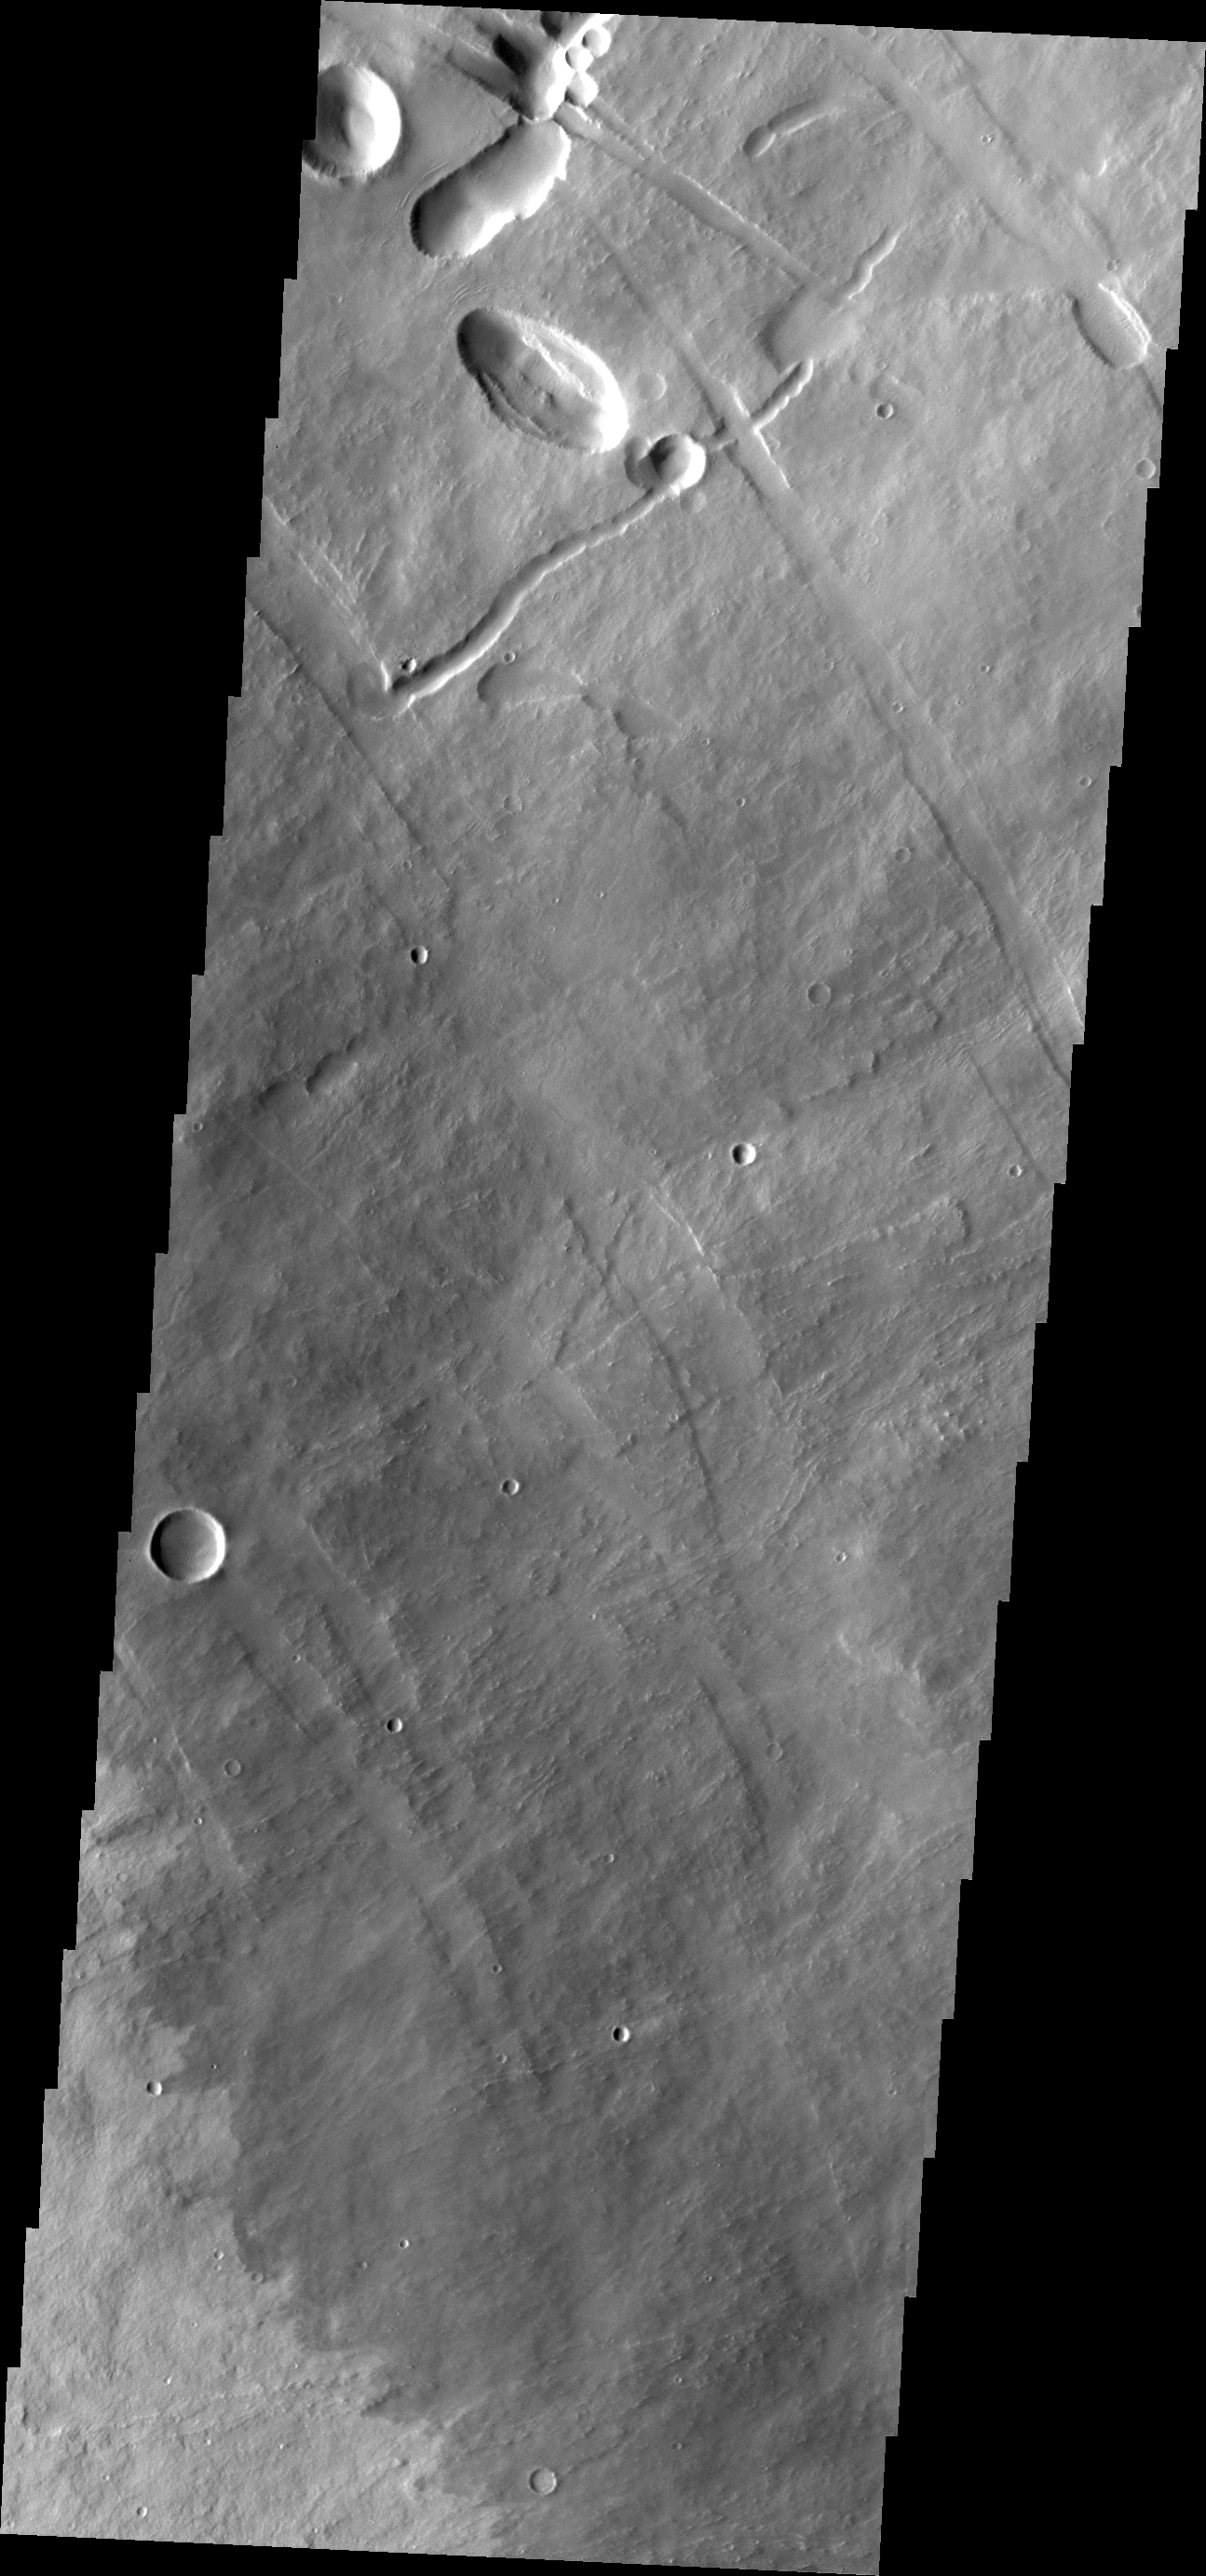

Pavonis Mons

Today’s VIS image shows a portion of the northeastern flank of Pavonis Mons, one of the large Tharsis volcanoes.

Credit: NASA/JPL/ASU